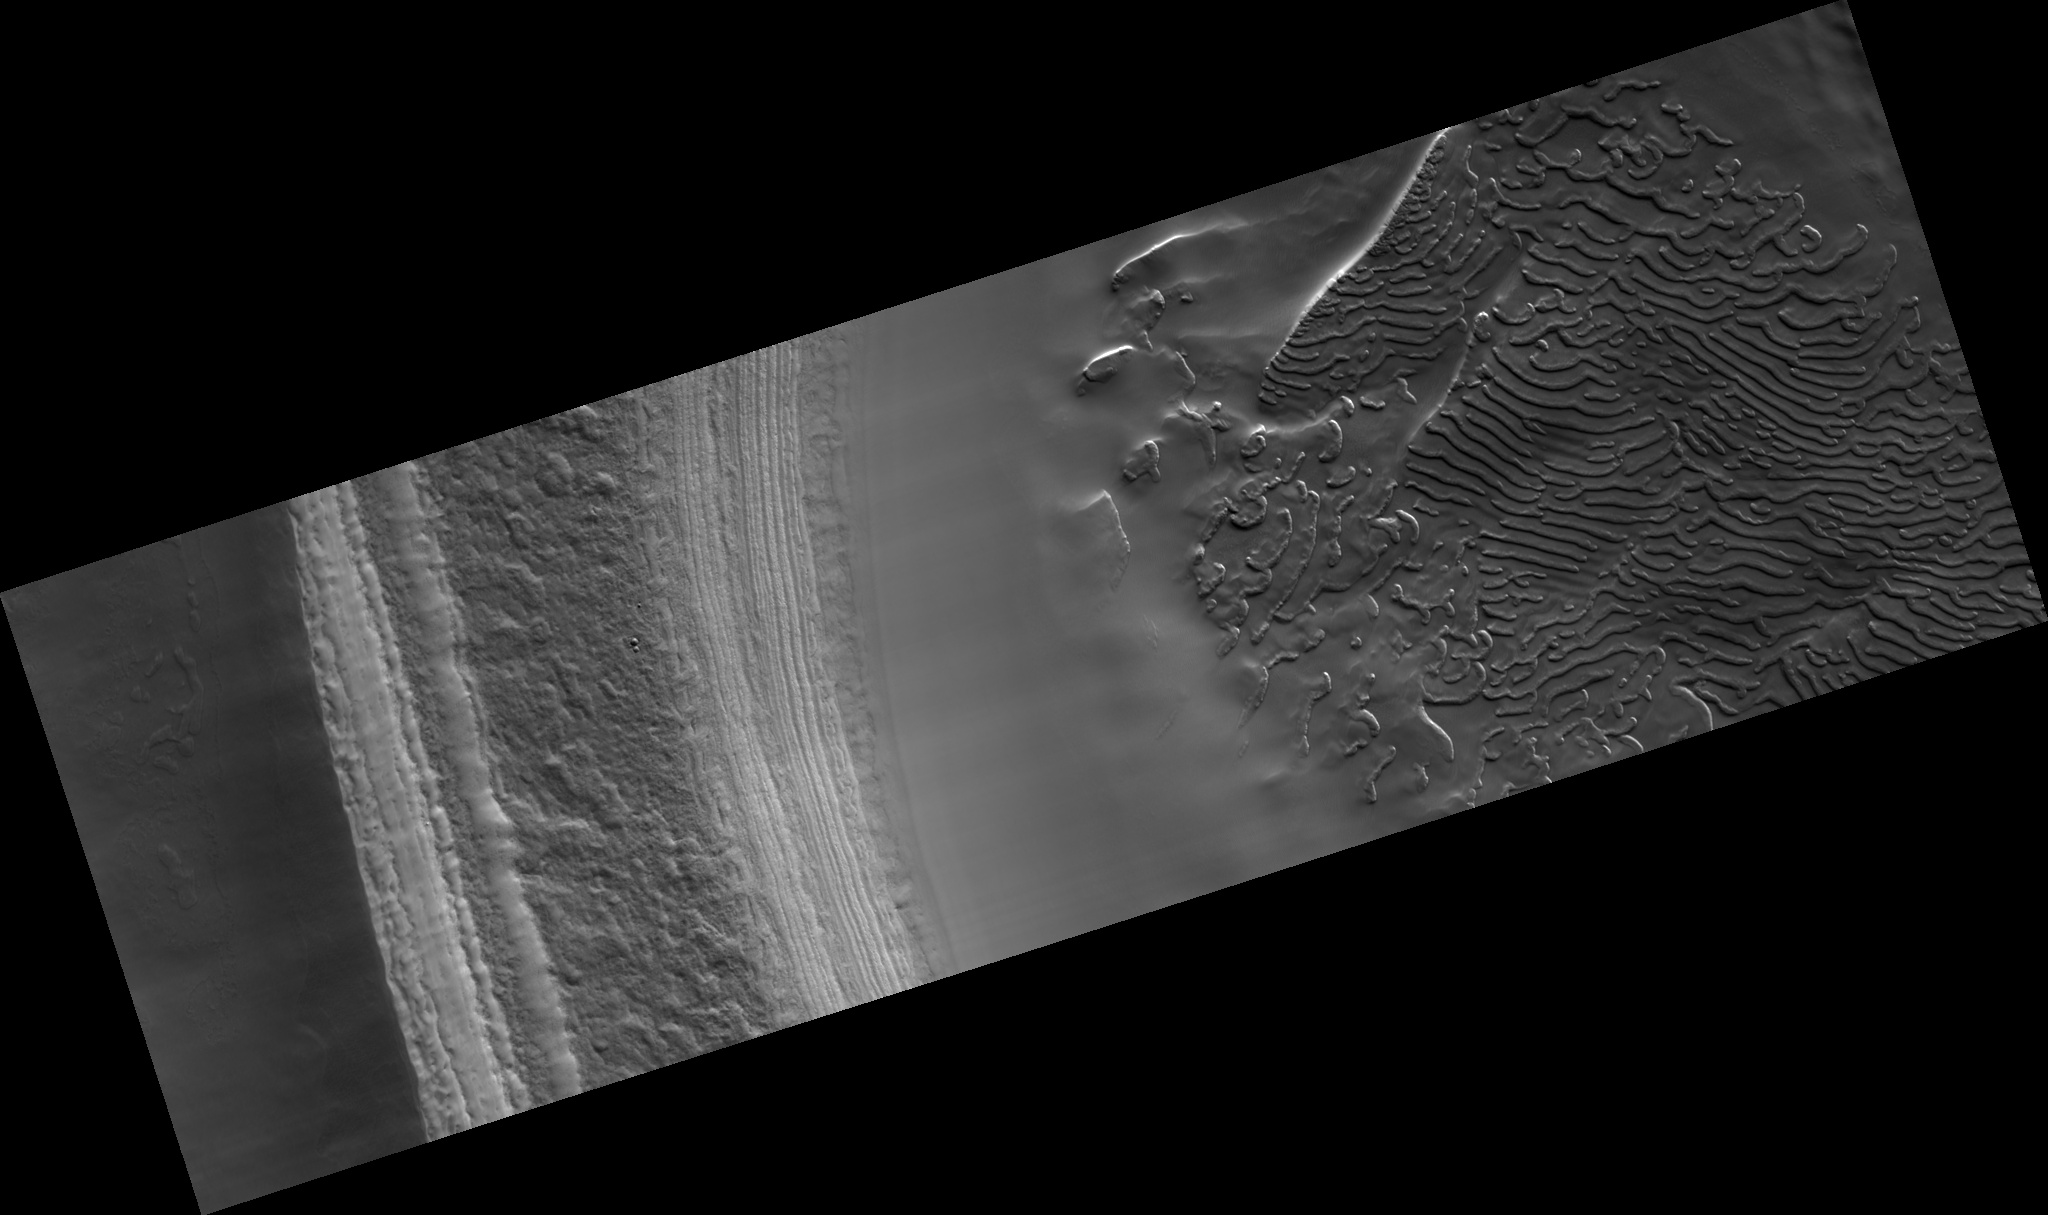

Craters on South Polar Layered Deposits

This subimage, about 2.5 km across, shows the south polar layered deposits exposed in a scarp illuminated from the lower right.

This HiRISE image (PSP_002882_0940) was taken in the southern spring, when the surface was completely covered by carbon dioxide frost. Therefore, most of the brightness variations in this scene are caused by topography.

The polar layered deposits are broken into blocks by fractures in two directions. Neither set of fractures is parallel to the current scarp face, suggesting that they were not formed as the scarp was eroded, but instead are due to pre-existing weaknesses in the polar layered deposits.

The four craters at lower left appear to have formed at the same time by an impactor that broke up as it entered the Martian atmosphere. The presence of many craters such as these on the south polar layered deposits indicates that they are not as young as the north polar layered deposits, which have very few craters on them.

Observation Toolbox
Acquisition date: 3 March 2007
Local Mars time: 7:06 PM
Degrees latitude (centered): -85.9°
Degrees longitude (East): 303.4°
Range to target site: 246.9 km (154.3 miles)
Original image scale range: 24.7 cm/pixel (with 1 x 1 binning) so objects ~74 cm across are resolved
Map-projected scale: 25 cm/pixel and north is up
Map-projection: POLAR STEREOGRAPHIC
Emission angle: 6.7°
Phase angle: 78.5°
Solar incidence angle: 84°, with the Sun about 6° above the horizon
Solar longitude: 196.9°, Northern Autumn

NASA’s Jet Propulsion Laboratory, a division of the California Institute of Technology in Pasadena, manages the Mars Reconnaissance Orbiter for NASA’s Science Mission Directorate, Washington. Lockheed Martin Space Systems, Denver, is the prime contractor for the project and built the spacecraft. The High Resolution Imaging Science Experiment is operated by the University of Arizona, Tucson, and the instrument was built by Ball Aerospace and Technology Corp., Boulder, Colo.

Credit: NASA/JPL/Univ. of Arizona